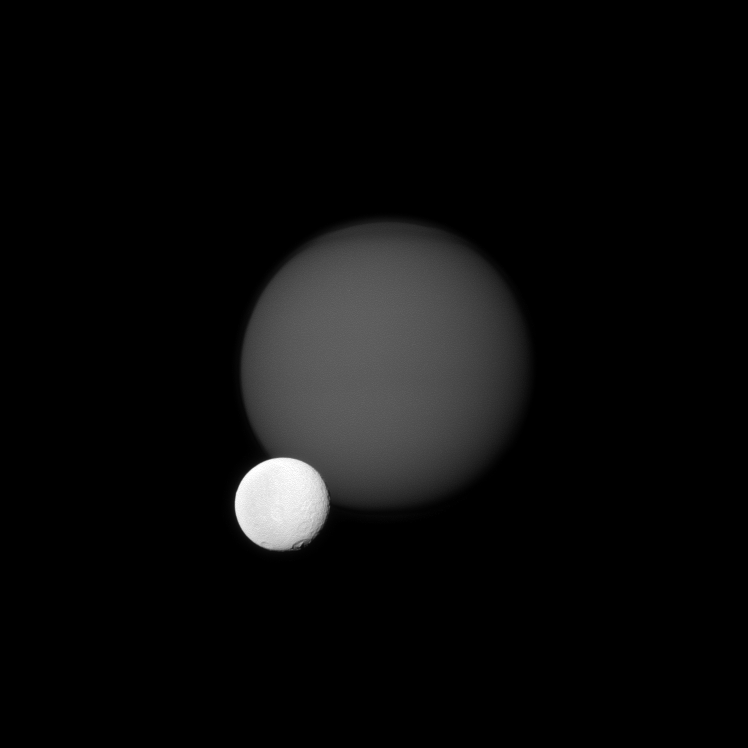

Craters Before Haze

The Cassini spacecraft views the cratered surface of Saturn’s moon Tethys in front of the hazy orb of the planet’s largest moon, Titan.Tethys (1,062 kilometers, or 660 miles across) is much closer than Titan (5,150 kilometers, or 3,200 miles across) to Cassini. This view looks toward the Saturn-facing side of Titan and toward the area between the trailing hemisphere and anti-Saturn side of Tethys. Saturn is out of the frame, far to the left.

The image was taken in visible green light with the Cassini spacecraft narrow-angle camera on July 14, 2011. The view was acquired at a distance of approximately 3.2 million kilometers (2 million miles) from Titan and at a Sun-Titan-spacecraft, or phase, angle of 18 degrees. Image scale is 19 kilometers (12 miles) per pixel on Titan. The view was acquired at a distance of approximately 1.9 million kilometers (1.2 million miles) from Tethys and at a Sun-Tethys-spacecraft, or phase, angle of 18 degrees. Image scale is 11 kilometers (7 miles) per pixel on Tethys.

The Cassini-Huygens mission is a cooperative project of NASA, the European Space Agency and the Italian Space Agency. The Jet Propulsion Laboratory, a division of the California Institute of Technology in Pasadena, manages the mission for NASA’s Science Mission Directorate, Washington, D.C. The Cassini orbiter and its two onboard cameras were designed, developed and assembled at JPL. The imaging operations center is based at the Space Science Institute in Boulder, Colo.

Credit: NASA/JPL-Caltech/Space Science Institute